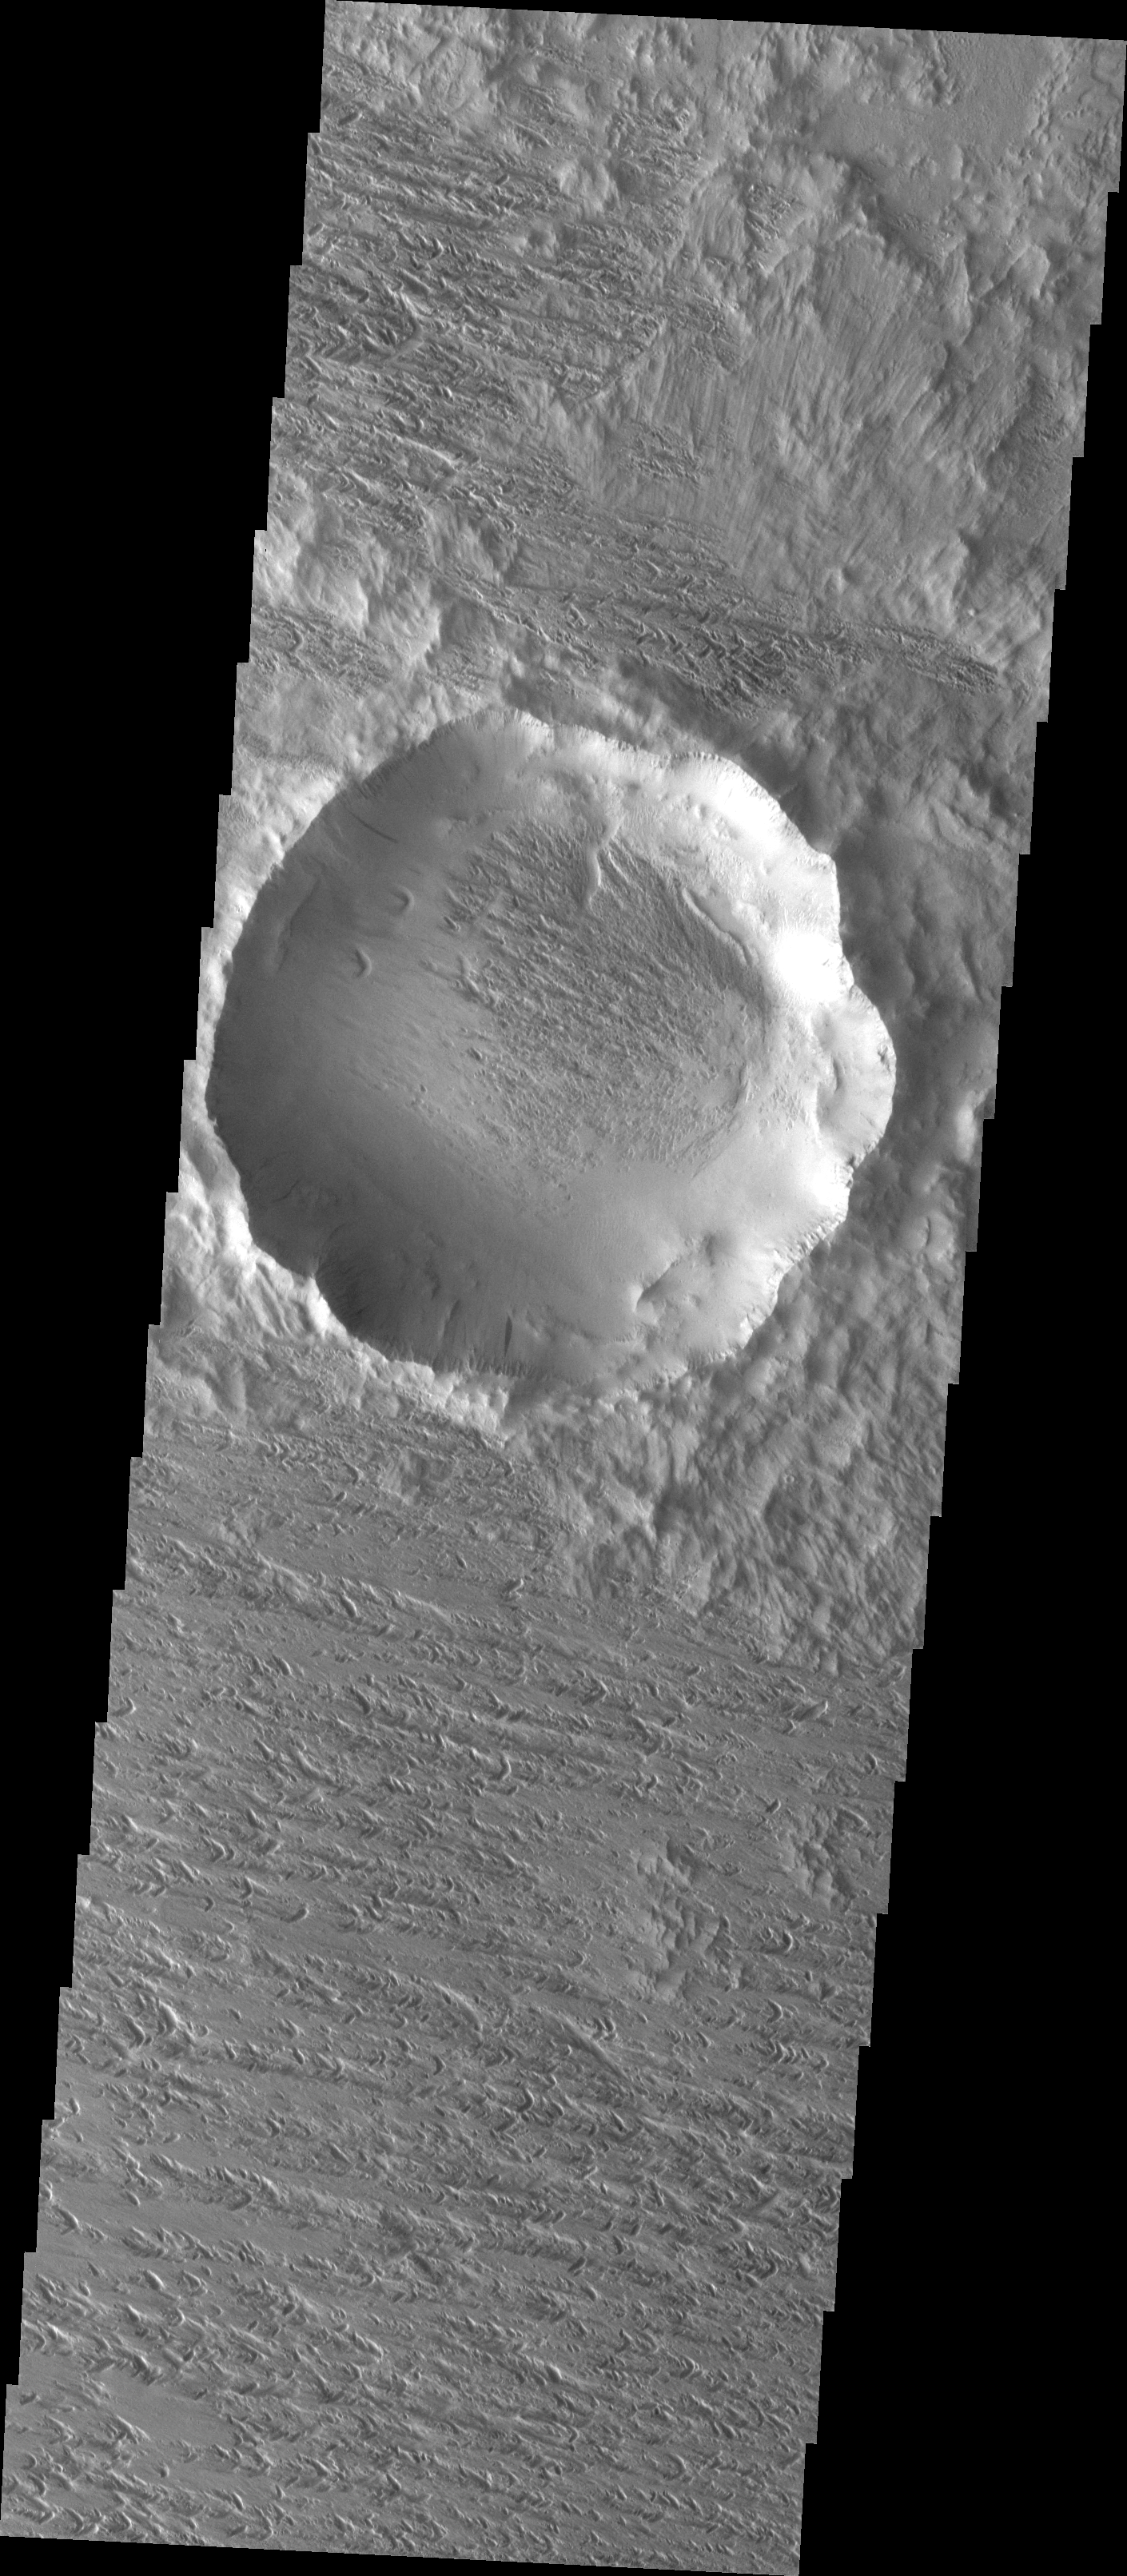

Back in View

At some point in the past the majority of this crater and its ejecta were covered by a layer of loose material. The wind has been winnowing away the loose material to reveal the old crater and its ejecta blanket. This process is called exhumation.

Image information: VIS instrument. Latitude 11.5N, Longitude 219.4E. 18 meter/pixel resolution.

Please see the THEMIS Data Citation Note for details on crediting THEMIS images.

Note: this THEMIS visual image has not been radiometrically nor geometrically calibrated for this preliminary release. An empirical correction has been performed to remove instrumental effects. A linear shift has been applied in the cross-track and down-track direction to approximate spacecraft and planetary motion. Fully calibrated and geometrically projected images will be released through the Planetary Data System in accordance with Project policies at a later time.

NASA’s Jet Propulsion Laboratory manages the 2001 Mars Odyssey mission for NASA’s Office of Space Science, Washington, D.C. The Thermal Emission Imaging System (THEMIS) was developed by Arizona State University, Tempe, in collaboration with Raytheon Santa Barbara Remote Sensing. The THEMIS investigation is led by Dr. Philip Christensen at Arizona State University. Lockheed Martin Astronautics, Denver, is the prime contractor for the Odyssey project, and developed and built the orbiter. Mission operations are conducted jointly from Lockheed Martin and from JPL, a division of the California Institute of Technology in Pasadena.

Credit: NASA/JPL/ASU